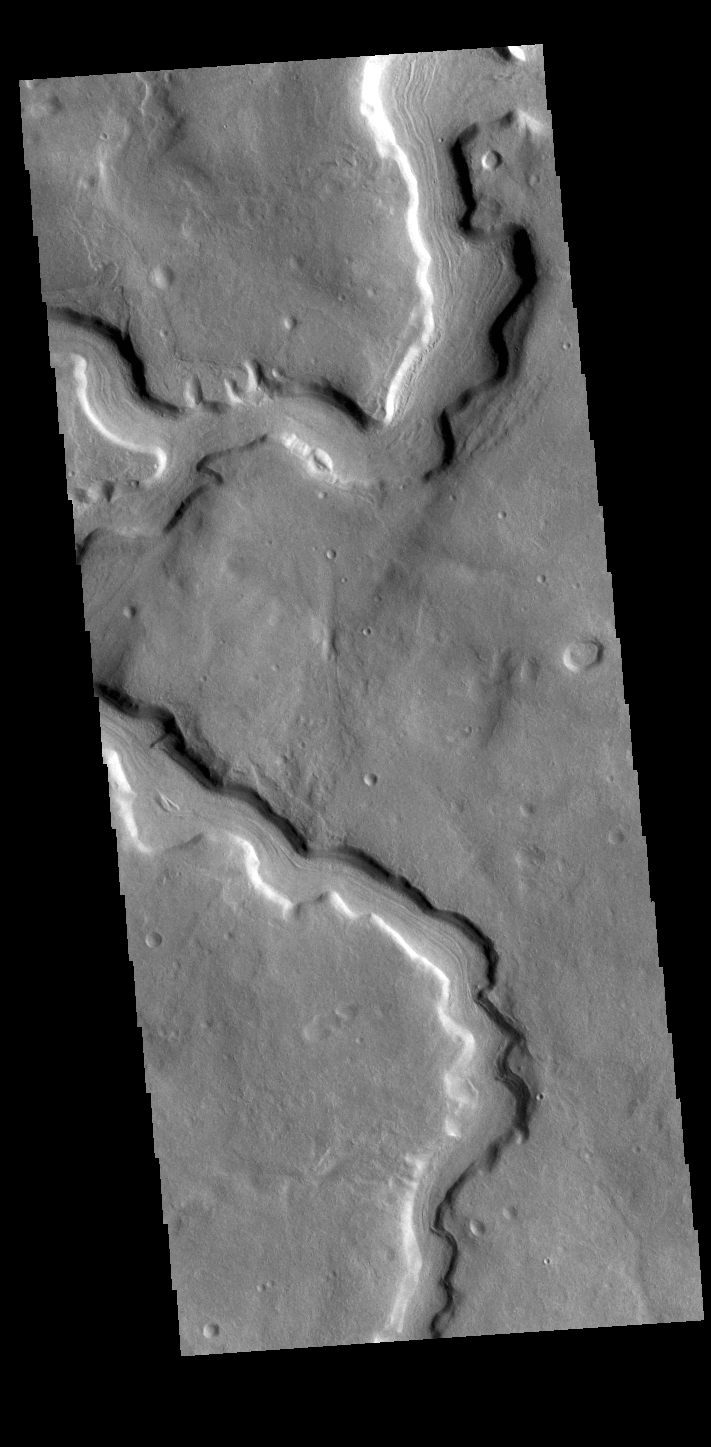

Clasia Vallis

Today’s VIS image shows part of Clasia Vallis, located in Terra Sabaea. Clasia Vallis is 125km long (77 miles).

Credit: NASA/JPL-Caltech/ASU